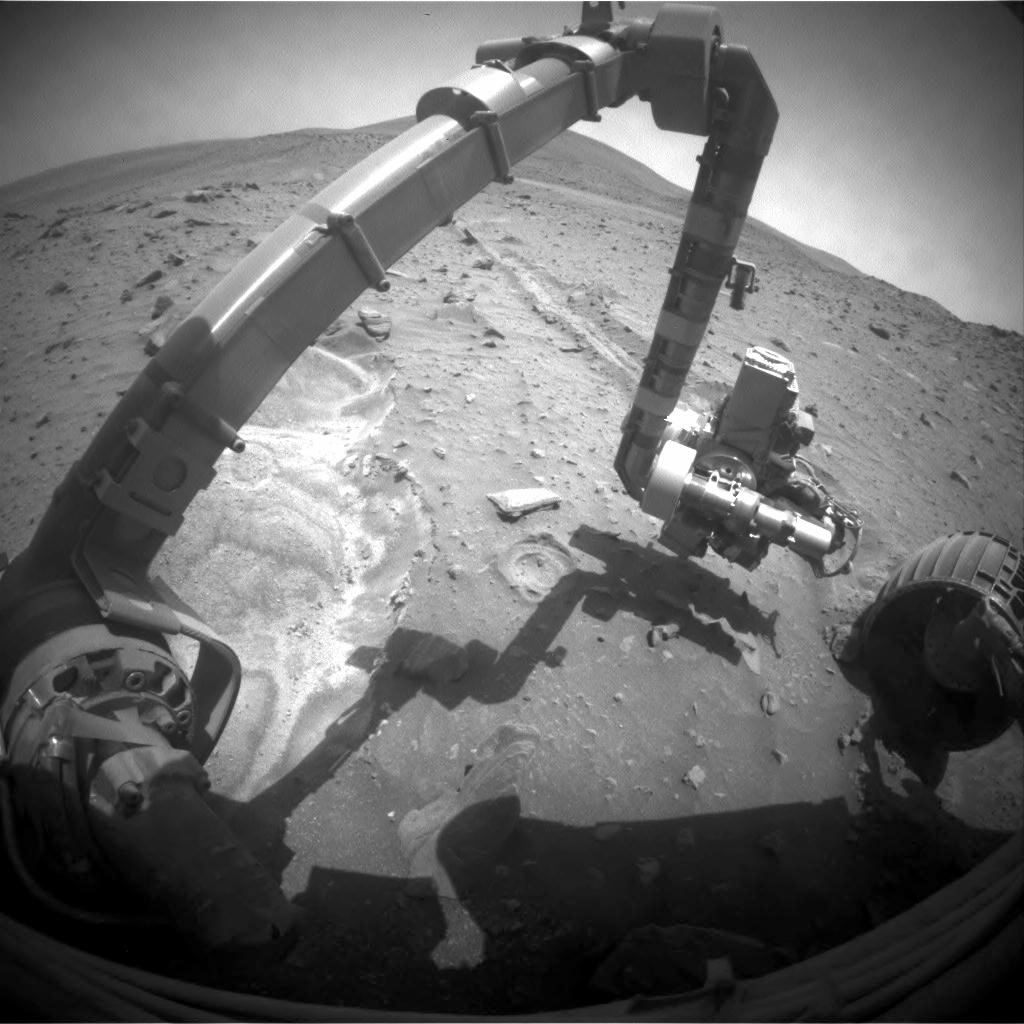

Spirit’s Robotic Stretch on Sol 2052

NASA’s Mars Exploration Rover Spirit recorded this forward view of its arm and surroundings during the rover’s 2,052nd Martian day, or sol (Oct. 11, 2009).

Bright soil in the left half of the image is loose, fluffy material churned by the rover’s left-front wheel as Spirit, driving backwards, approached its current position in April 2009 and the wheel broke through a darker, crusty surface.

Spirit used its front hazard-avoidance camera to take this image. The turret of tools at the end of the rover’s robotic arm is positioned with the Moessbauer spectrometer up and the rock abrasion tool extending toward the right. Spirit’s right-front wheel, visible in this image, has not worked since 2006. It is the least-embedded of the rover’s six wheels at the current location, called “Troy.”

Spirit and its twin, Opportunity, have been working on Mars for more than 58 months in what were originally planned as three-month missions on Mars.

Credit: NASA/JPL-Caltech